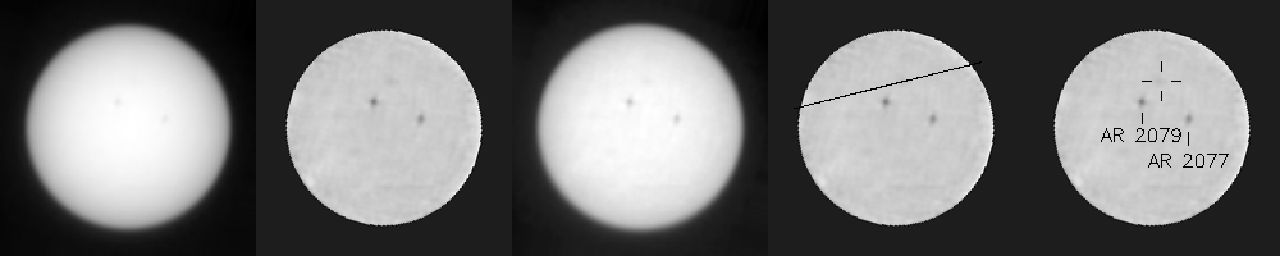

Mercury Transit of the Sun, Seen From Mars

This animated blink comparison shows five different versions of observations that NASA’s Curiosity made about one hour apart while Mercury was passing in front of the sun on June 3, 2014. Two sunspots, each about the diameter of Earth, also appear in the images, moving much less during the hour than Mercury’s movement.

This is the first observation of any planet’s transit of the sun observed from any planet other than Earth. It is also the first observation of Mercury from Mars.

With precise information about when the transit would occur, the rover team planned this observation using the telephoto-lens (right-eye) camera of Curiosity’s Mast Camera (Mastcam) instrument. The camera has solar filters for routine observations of the sun used for assessing the dustiness of the atmosphere. Mercury appears as a faint darkening that moves across the face of the sun. It is about one-sixth the size of a right-Mastcam pixel at the interplanetary distance from which these images were taken, so it does it does not appear as a distinct shape, but its position follows Mercury’s known path.

Each of the five versions of the image presented here blinks back and forth between two views recorded at different times during the transit. North is up. The version on the left is minimally enhanced, for a natural looking image of the sun with two sunspots barely visible. The second version has limb darkening removed, the edges masked. The third has enhanced contrast. The fourth has a line added to indicate the calculated path of Mercury during the transit. The fifth adds annotation to point out which spot is Mercury (in the cross hairs) and to identify two sunspots.

For a video presentation of these images, see >a href=”http://www.jpl.nasa.gov/video/?id=1309″ target=”new”>http://www.jpl.nasa.gov/video/?id=1309.

Transits of the sun by Mercury and Venus, as seen from Earth, have significant history. Observations of Venus transits were used to measure the size of the solar system, and Mercury transits were used to measure the size of the sun.

NASA’s Jet Propulsion Laboratory, a division of the California Institute of Technology, Pasadena, manages the Mars Science Laboratory Project for NASA’s Science Mission Directorate, Washington. JPL designed and built the project’s Curiosity rover. Malin Space Science Systems, San Diego, built and operates the rover’s Mastcam.

Credit: NASA/JPL-Caltech/MSSS/Texas A&M